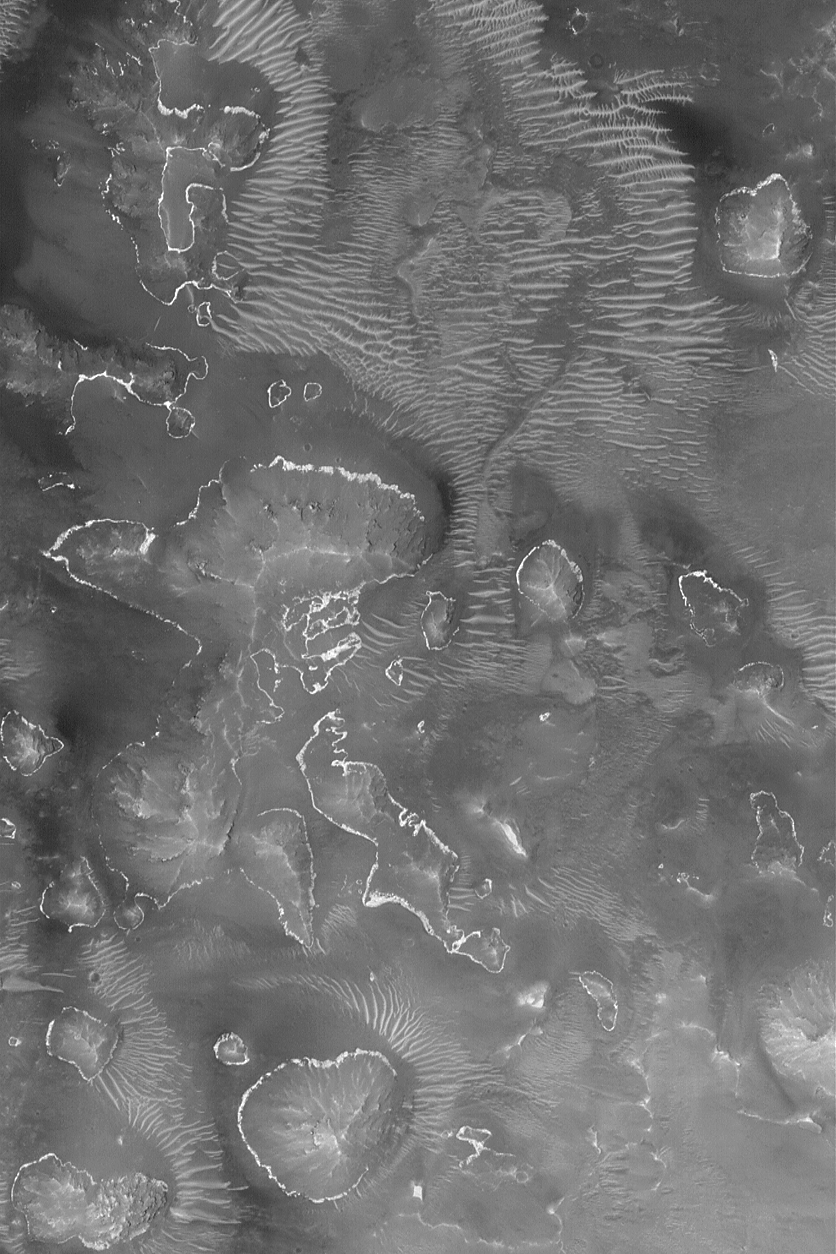

Bright Layer Outcrops

12 August 2004
This Mars Global Surveyor (MGS) Mars Orbiter Camera (MOC) image shows outcroppings of a light-toned rock layer on the lower slopes of buttes, hills, and massifs within one of the depressions of the Labyrinthus Noctis (Labyrinth of Night) system of the western Valles Marineris. The layer was once continuous across the area. The image is located near 7.5°S, 96.1°W, and covers an area about 3 km (1.9 mi) across. The scene is illuminated by sunlight from the upper left.

Credit: NASA/JPL/Malin Space Science Systems